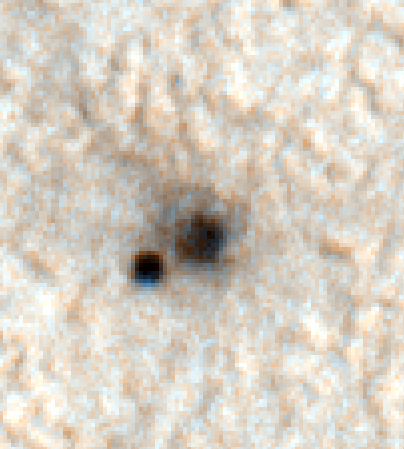

Color Image of Phoenix Heat Shield and Bounce Mark

This shows a color image from Mars Reconnaissance Orbiter’s High Resolution Imaging Science Experiment camera. It shows the Phoenix heat shield and bounce mark on the Mars surface.

The Phoenix Mission is led by the University of Arizona, Tucson, on behalf of NASA. Project management of the mission is by NASA’s Jet Propulsion Laboratory, Pasadena, Calif. Spacecraft development is by Lockheed Martin Space Systems, Denver.

Photojournal Note: As planned, the Phoenix lander, which landed May 25, 2008 23:53 UTC, ended communications in November 2008, about six months after landing, when its solar panels ceased operating in the dark Martian winter.

Credit: NASA/JPL-Caltech/University of Arizona